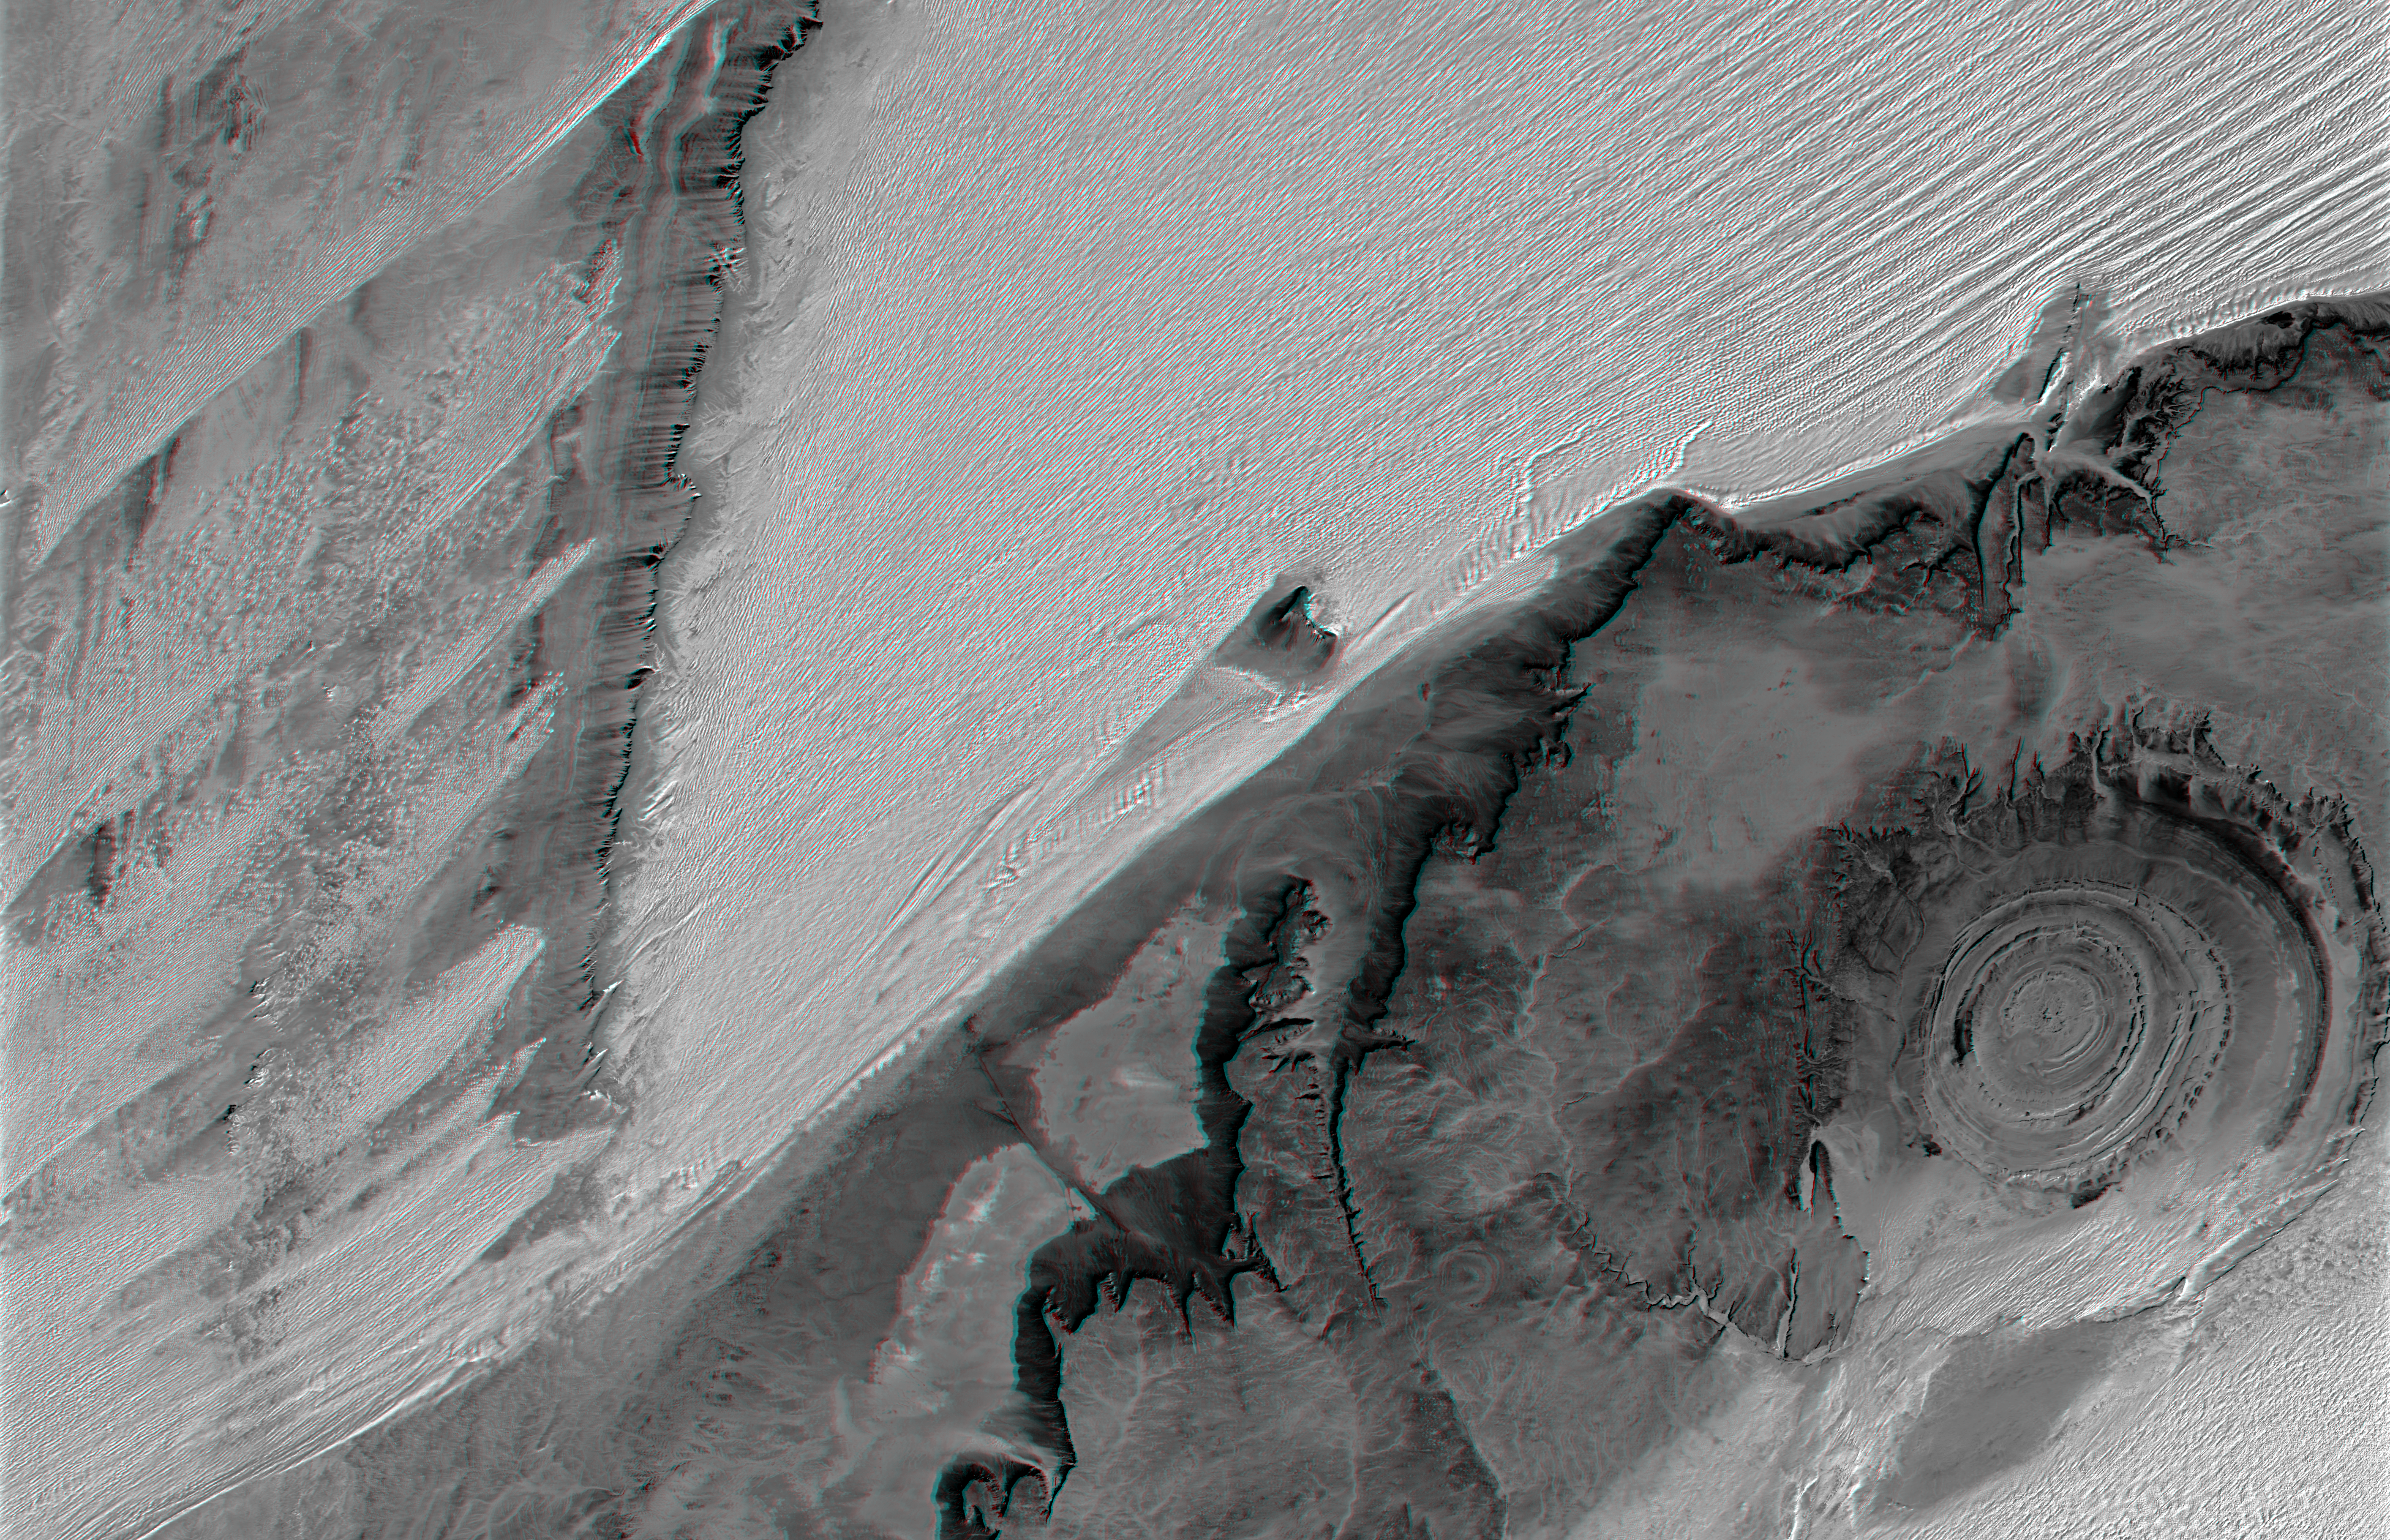

Richat Structure, Mauritania, Anaglyph, Landsat Image over SRTM Elevation

The prominent circular feature seen here, known as the Richat Structure, in the Sahara desert of Mauritania, is often noted by astronauts because it forms a conspicuous 50-kilometer-wide (30-mile-wide) bull’s-eye on the otherwise rather featureless expanse of the desert. Initially mistaken for a possible impact crater, it is now known to be an eroded circular anticline (structural dome) of layered sedimentary rocks.

Extensive sand dunes occur in this region and the interaction of bedrock topography, wind, and moving sand is evident in this scene. Note especially how the dune field generally ends abruptly short of the cliffs as wind from the northeast (upper right) apparently funnels around the cliff, sweeping clean areas near the base of the cliff (particularly at the cliff point to the northwest, upper left, of the Richat Structure). Note also the isolated peak within the dune field. That peak captures some sand on its windward side, but mostly deflects the wind and sand around its sides, creating a sand-barren streak that continues far downwind.

To the west (left), a north-south trending bedrock ridge breaks up the sand field, and downwind from the ridge, streaks of dunes occur at certain locations. Upon close inspection, these streaks can be seen to be associated with saddles (low points) along the ridge, where sand preferentially passes over the ridge. This again shows how topographic features control the distribution of sand across the terrain.

This anaglyph was created by draping a Landsat reflectance infrared image over an SRTM elevation model, and then generating two differing perspectives, one for each eye. When viewed through special glasses, the anaglyph is a vertically exaggerated view of the Earth’s surface in its full three dimensions. Anaglyph glasses cover the left eye with a red filter and cover the right eye with a blue filter For vertical scale, note that the prominent cliffs (image center) are about 300 meters (about 1000 feet) tall, the central rings of the Richat structure are about 80 meters (about 260 feet) tall, and the sand dunes rise about 80 meters (about 260 feet) above the adjacent terrain across the center of the image.

Elevation data used in this image was acquired by the Shuttle Radar Topography Mission (SRTM) aboard the Space Shuttle Endeavour, launched on February 11, 2000. SRTM used the same radar instrument that comprised the Spaceborne Imaging Radar-C/X-Band Synthetic Aperture Radar (SIR-C/X-SAR) that flew twice on the Space Shuttle Endeavour in 1994. SRTM was designed to collect three-dimensional measurements of the Earth’s surface. To collect the 3-D data, engineers added a 60-meter-long (200-foot) mast, installed additional C-band and X-band antennas, and improved tracking and navigation devices. The mission is a cooperative project between the National Aeronautics and Space Administration (NASA), the National Geospatial-Intelligence Agency (NGA) of the U.S. Department of Defense (DoD), and the German and Italian space agencies. It is managed by NASA’s Jet Propulsion Laboratory, Pasadena, Calif., for NASA’s Earth Science Enterprise, Washington, D.C.

Size: 174.6 kilometers (108.3 miles) by 112.5 kilometers (69.8 miles)
Location: 21.4 degrees North latitude, 12.0 degrees West longitude
Orientation: North toward the top
Image Data: Landsat band 7
Date Acquired: February 2000 (SRTM), January 13, 1987 (Landsat)

Credit: NASA/JPL/NIMA